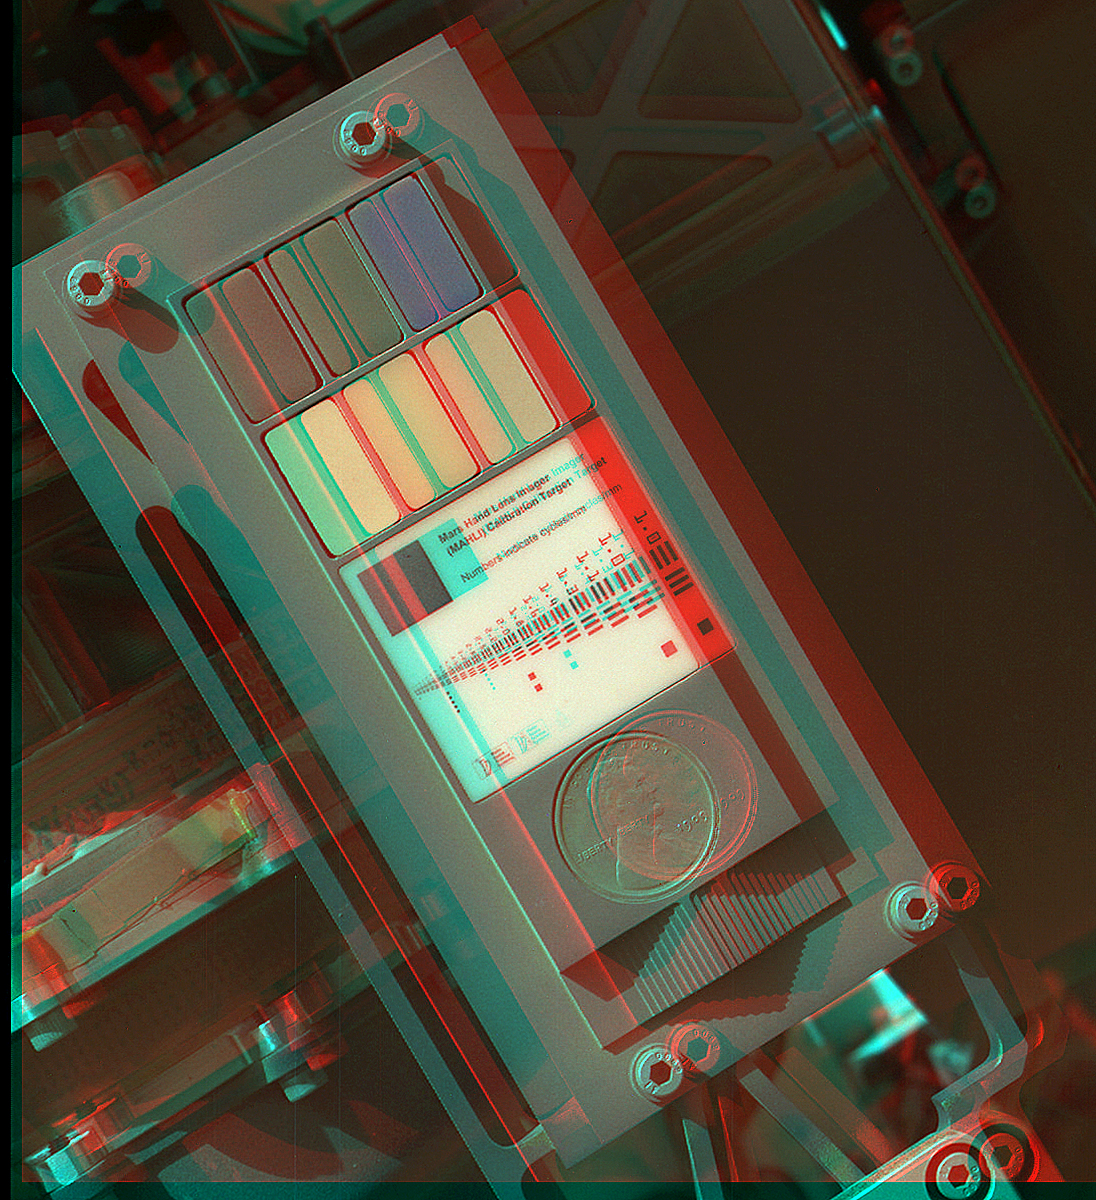

3-D View of MAHLI Calibration Target

This 3-D view of the calibration target for the Mars Hand Lens Imager (MAHLI) aboard NASA’s Mars rover Curiosity was assembled from two images taken by that camera during the 34th Martian day, or sol, of Curiosity’s work on Mars (Sept. 9, 2012).

The camera is on the turret of tools at the end of Curiosity’s robotic arm. Its calibration target is on the rover’s robotic arm shoulder azimuth actuator. The Sol 34 imaging by MAHLI was part of a weeklong set of activities for characterizing the movement of the arm in Mars conditions. MAHLI has adjustable focus.

The calibration target for the Mars Hand Lens Imager (MAHLI) instrument includes color references, a metric bar graphic, a 1909 VDB Lincoln penny, and a stair-step pattern for depth calibration. The 0.7-inch (19 millimeter) diameter penny is a nod to geologists’ tradition of placing a coin or other object of known scale as a size reference in close-up photographs of rocks, and it gives the public a familiar object for perceiving size easily when it will be viewed by MAHLI on Mars.

This image shows the calibration target has a coating of Martian dust and some adhering grains of fine and very fine sand. This is unsurprising – the target was facing directly toward the plume of dust stirred up by the sky crane’s descent engines during the final phase of the August 6, 2012 (EDT) landing.

The main purpose of Curiosity’s MAHLI camera is to acquire close-up, high-resolution views of rocks and regolith at the rover’s Gale Crater field site. The camera is capable of focusing on any target at distances of about 0.8 inch (2.1 centimeters) to infinity, providing versatility for other uses.

Credit: NASA/JPL-Caltech/Malin Space Science Systems